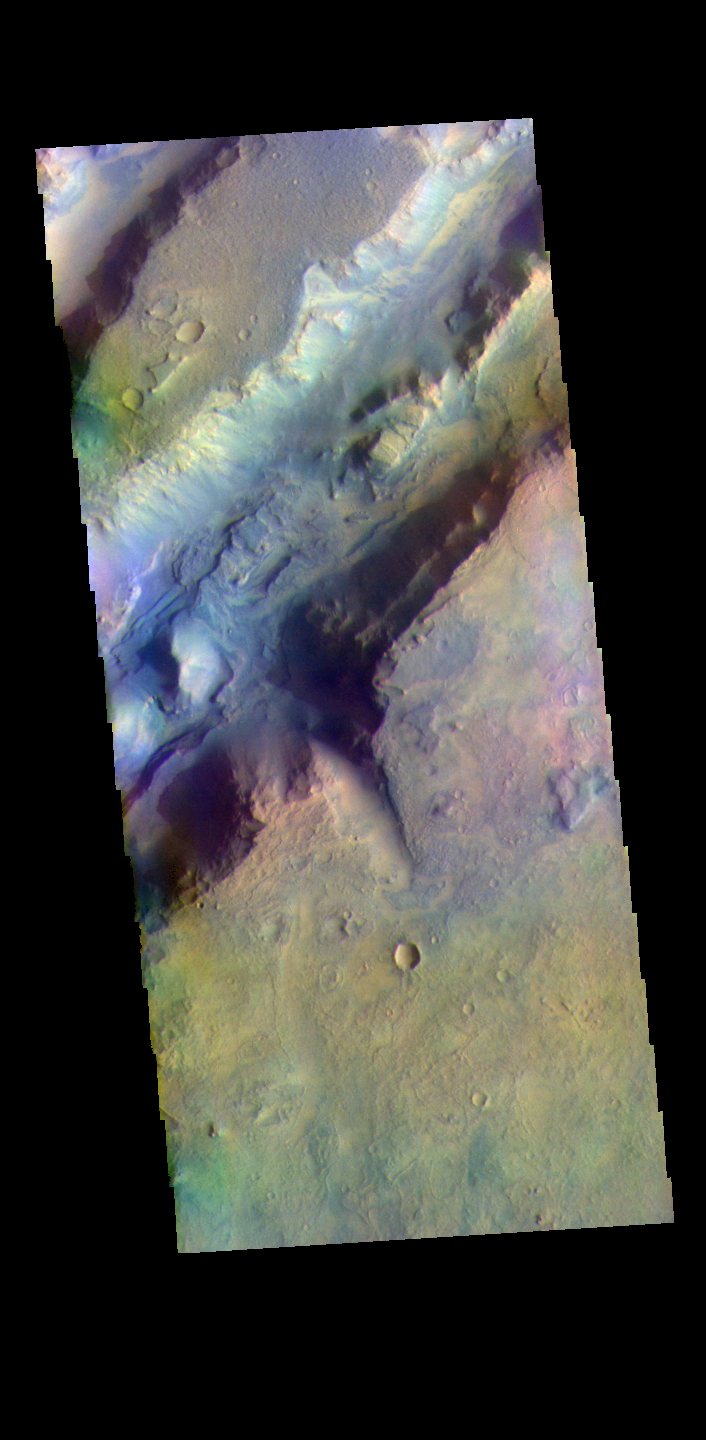

Nili Fossae – False Color

The THEMIS VIS camera contains 5 filters. The data from different filters can be combined in multiple ways to create a false color image. These false color images may reveal subtle variations of the surface not easily identified in a single band image. The linear depressions in today’s false color image are part of Nili Fossae. Nili Fossae is a collection of curved faults and down-dropped blocks of crust between the faults. The “fossae,” or graben, lie northeast of the large volcano Syrtis Major and northwest of the ancient impact basin Isidis Planitia. The troughs, which can be almost 500 meters (1,600 feet) deep , make concentric curves that follow the outline of Isidis Planitia. The graben likely formed as the crust sagged under the weight of lava flows filling the Isidis Planitia impact basin.

Credit: NASA/JPL-Caltech/ASU